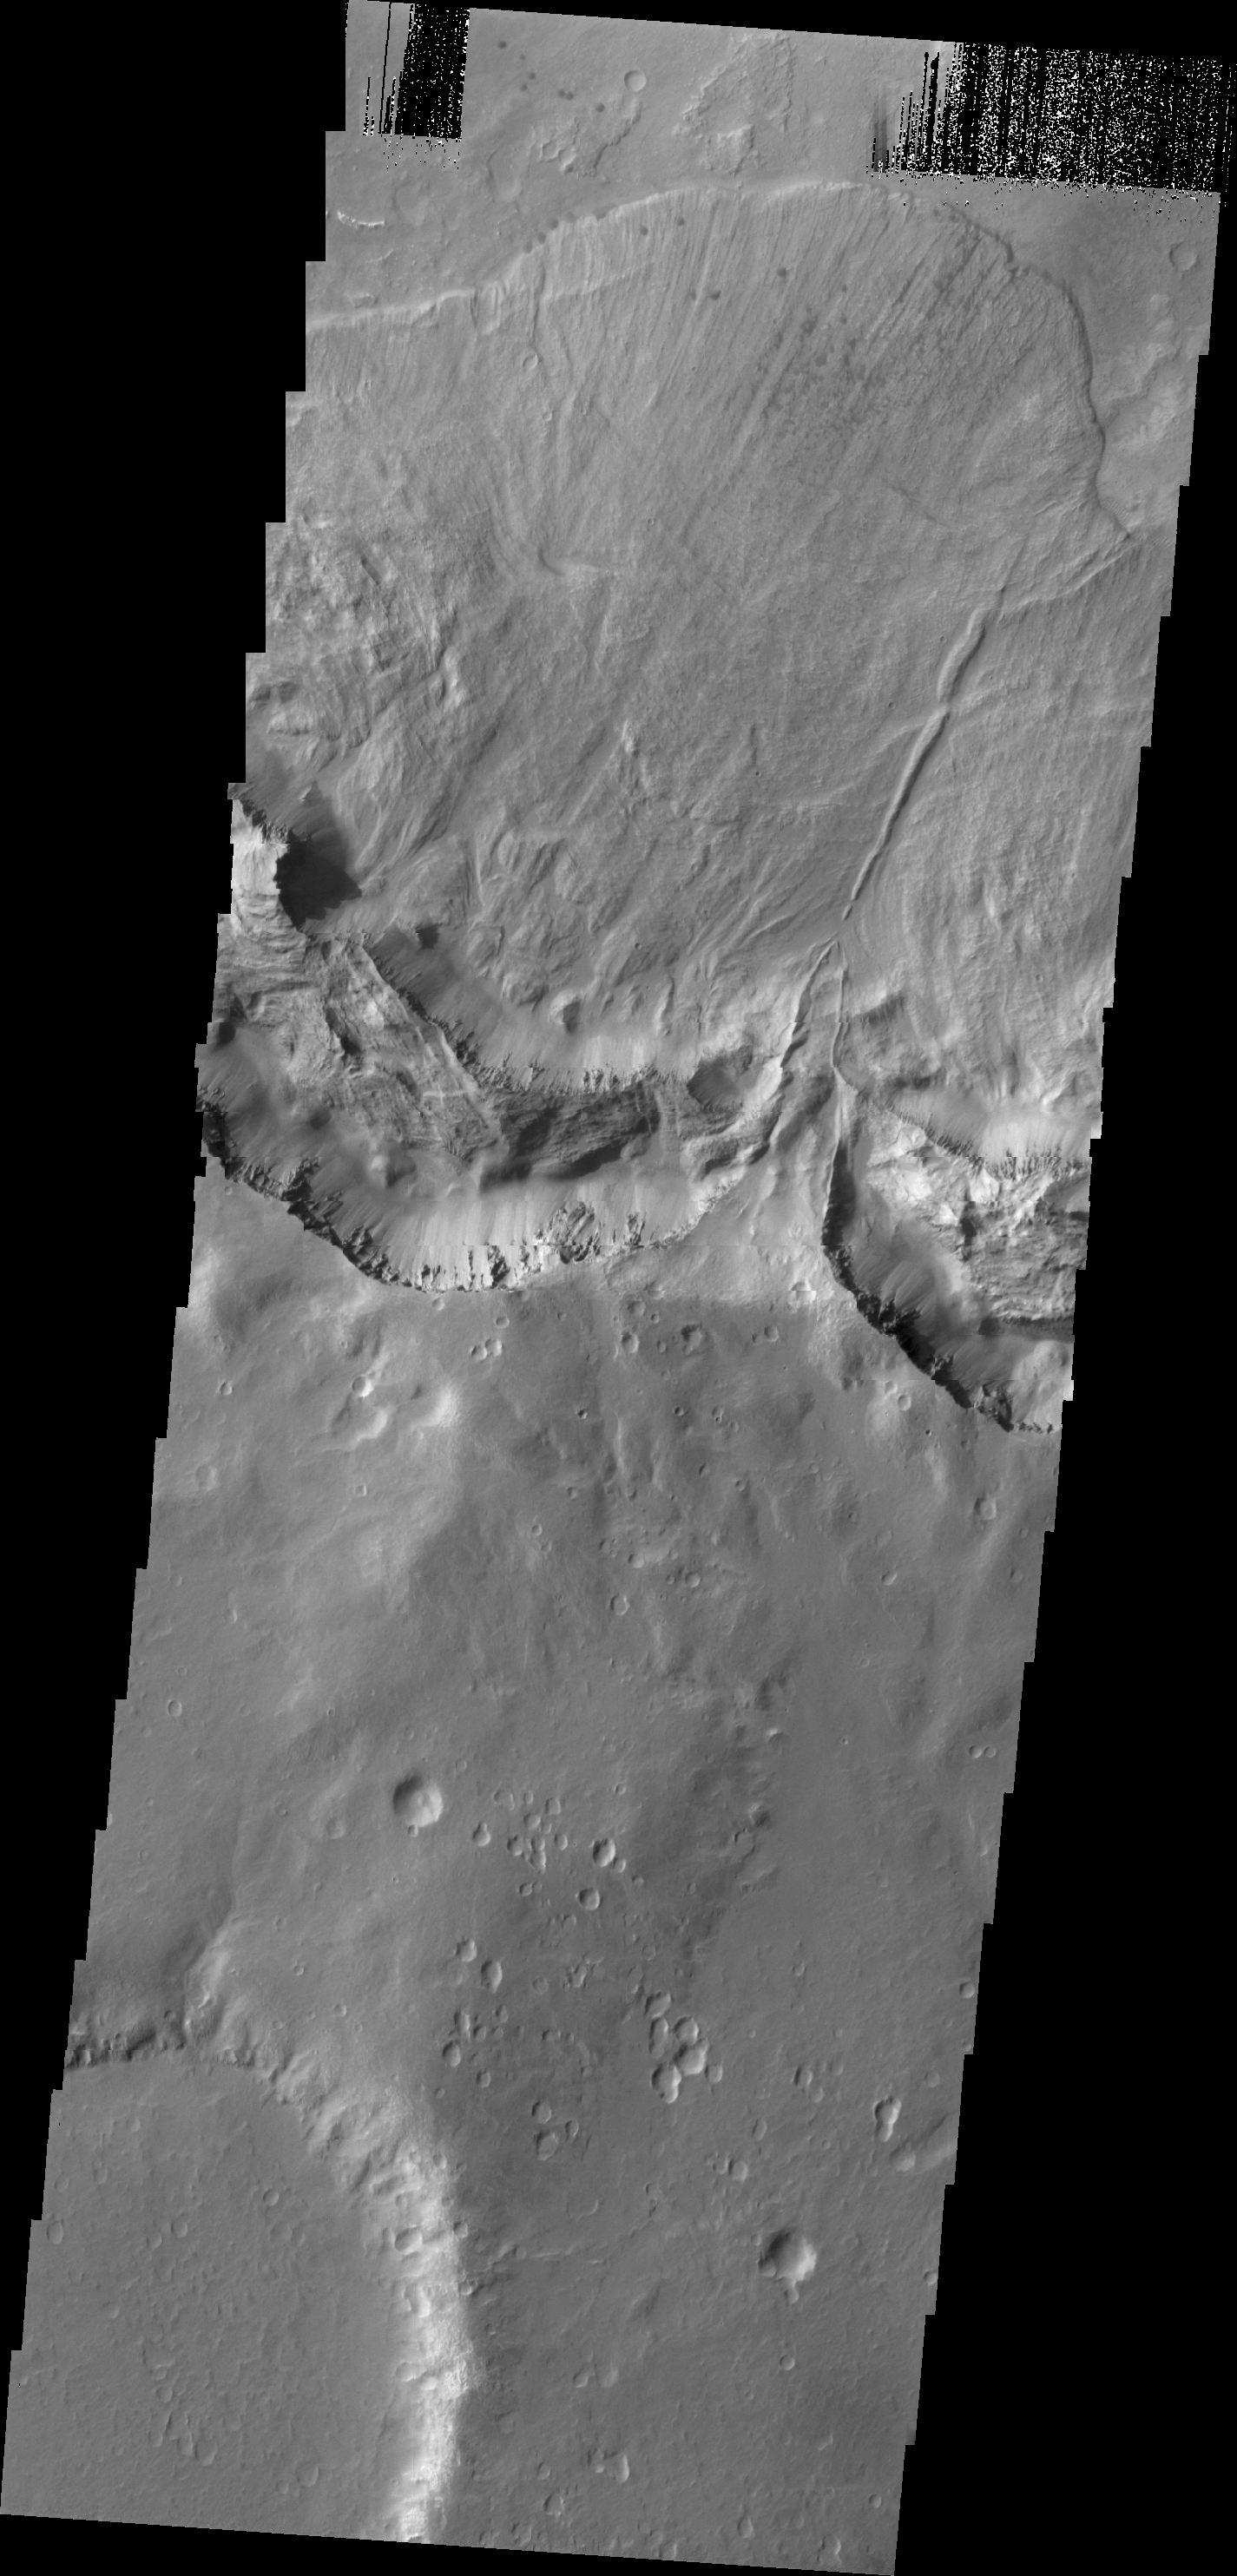

Landslide

This large landslide deposit is located in an unnamed crater southwest of Holden Crater.

Credit: NASA/JPL/ASU